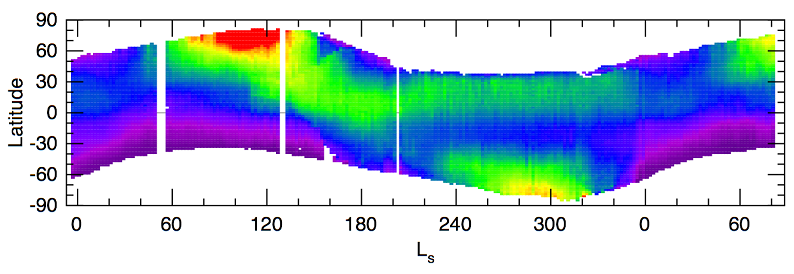

Seasonal Trend in Water Vapor Seen from Orbit

The seasonal trend in the amount of water vapor in Mars’ atmosphere, as observed by thermal emission spectrometer on NASA’s Mars Global Surveyor orbiter, varies by latitude. This plot starts near the beginning of fall in the southern hemisphere for the year before the Mars Exploration Rover mission began and ends on August 30, 2004, slightly more than one martian year later. Purple represents no water while red represents about 50 precipitable micrometers, which is about 10,000 times less than on Earth. The units of time along the horizontal axis are given in longitude of the Sun (Ls) as measured in a Mars-centered coordinate system, a way to reflect the elliptical nature of Mars’ orbit. On this scale, Mars is farthest from the Sun at about 74, which also corresponds to late fall in the southern hemisphere.

During the period when Mars is farthest from the Sun, the migration of water vapor from the northern polar region combines with lowered atmospheric temperatures to produce conditions that allow formation of clouds such as seen in the image at PIA07105. Opportunity is further north than Spirit is, so there is a distinct difference in the amount of water vapor available to form water-ice clouds over the two sites. To date, Spirit has not seen any discrete, cirrus-like clouds such as Opportunity has photographed. Although water vapor is expected to reach a maximum abundance for the Opportunity and Spirit sites near spring equinox (Ls 180 or about March 2005), the atmospheric temperatures will very likely have warmed sufficiently to prevent formation of the type of clouds that Opportunity has observed recently.

Credit: NASA/JPL/ASU/GSFC